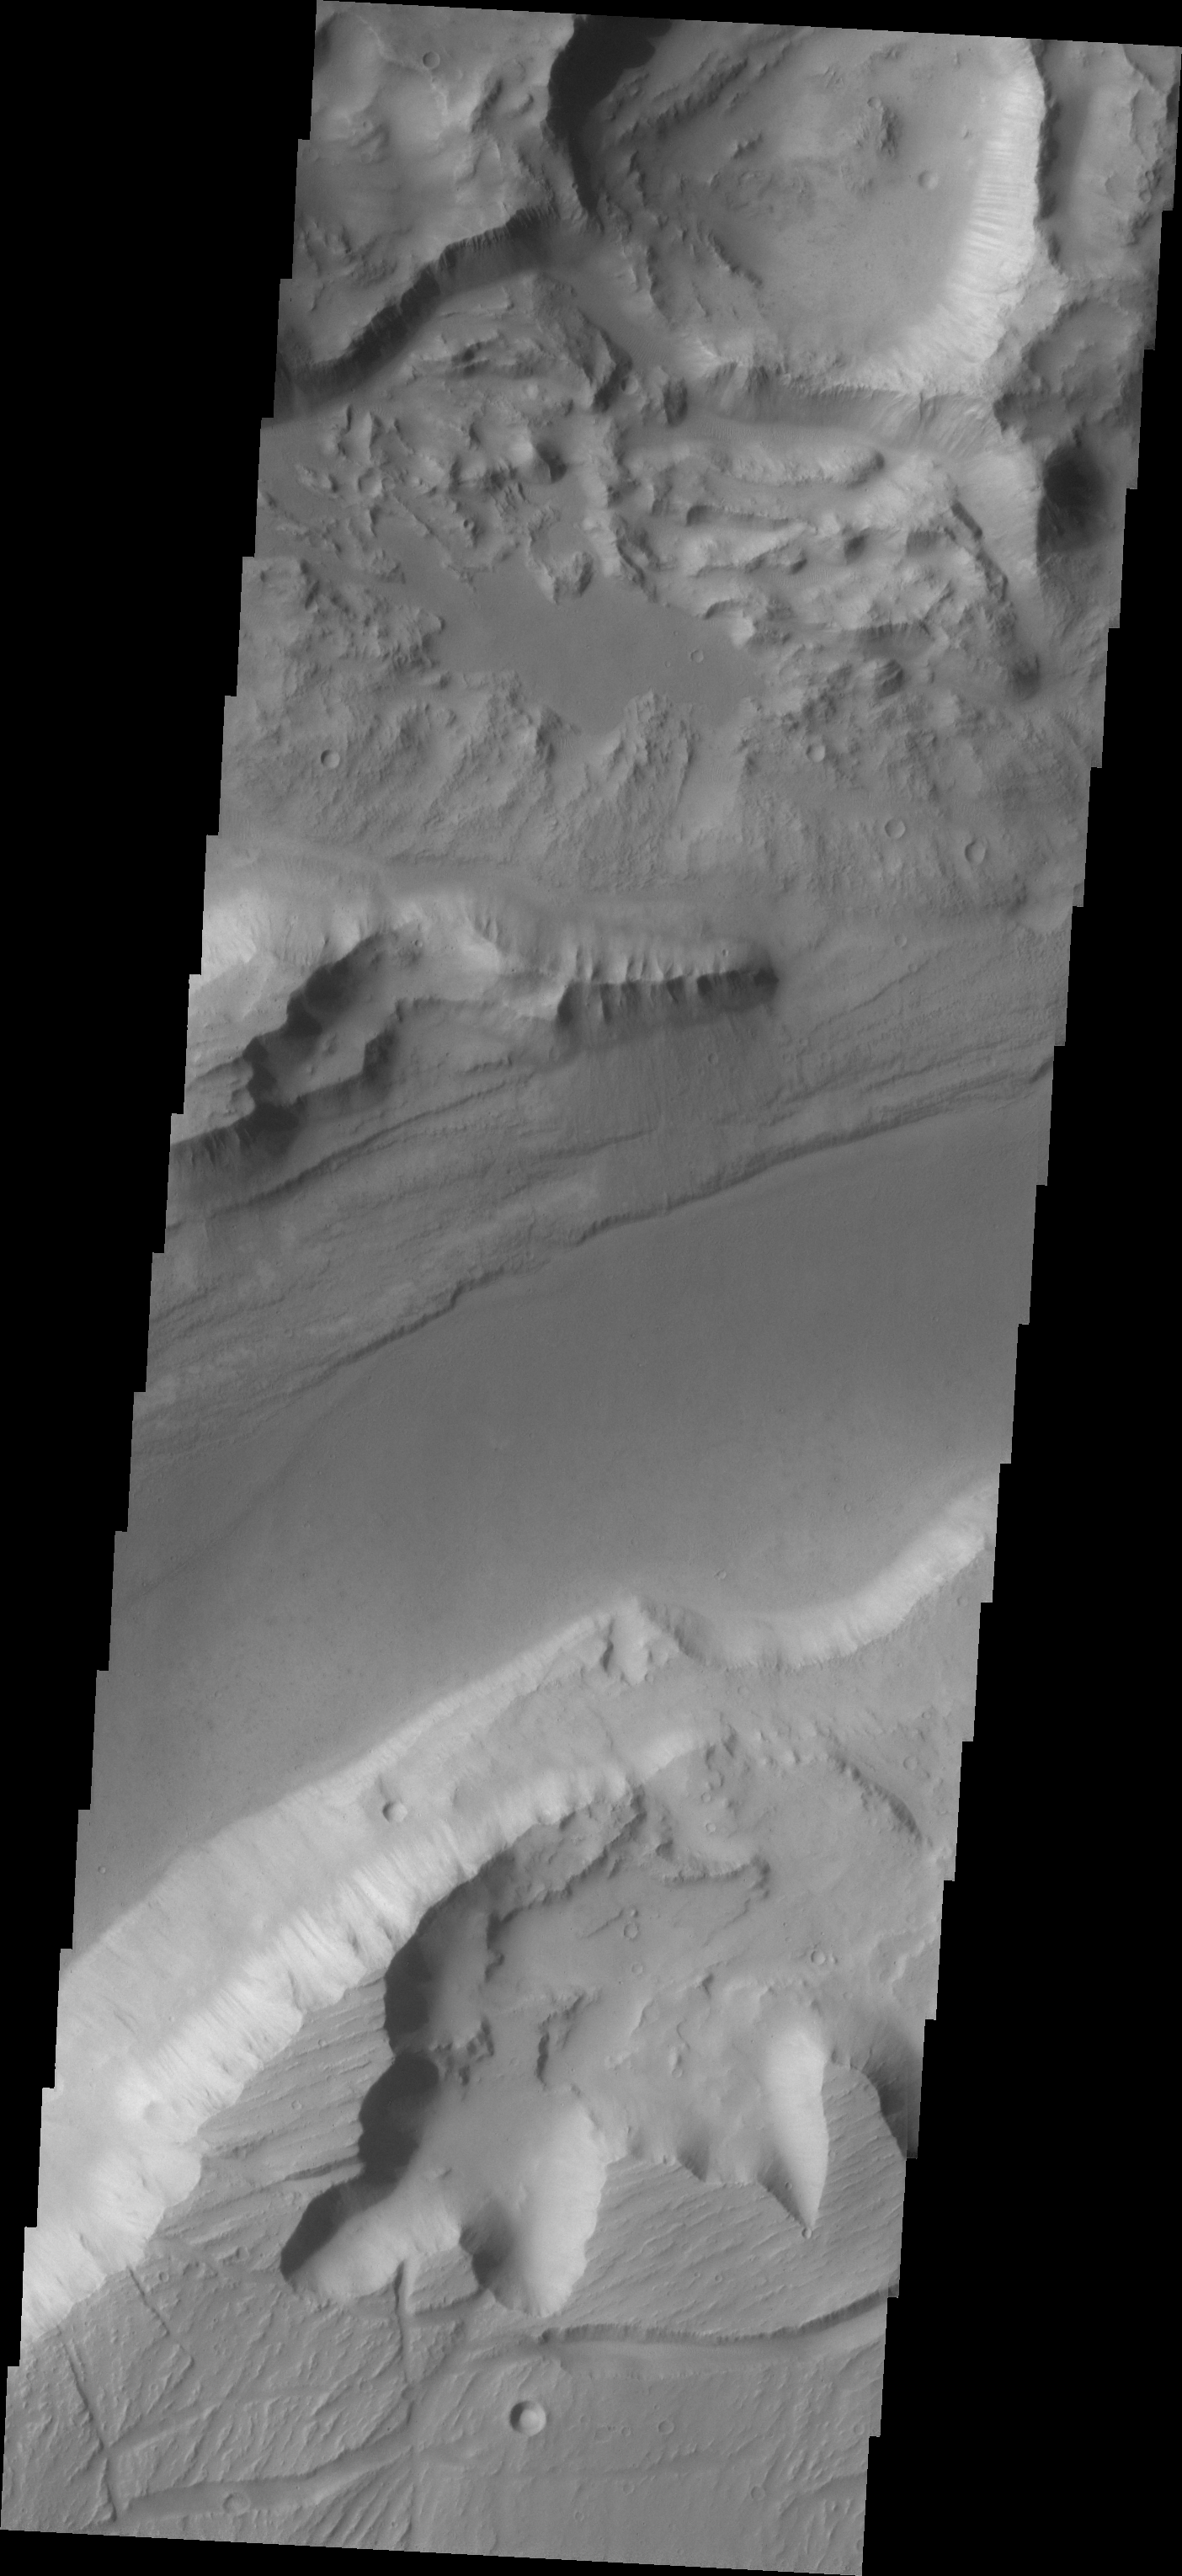

Southern Kasei Vallis

Kasei Vallis is our topic for the weeks of April 18 and 25. Originating on the margin of Lunae Planum, the Kasei Vallis complex contains two main channels that run east-west across Tempe Terra and empty into Chryse Planitia. During the week of April 18th we will concentrate on the northern branch of Kasei Vallis. The week of April 25 will be devoted to the southern branch.

The formation of Kasei Vallis is still being studied and several theories exist. It is thought that volcanic subsurfaceing heating in the Tharsis/Lunae Planum region resulted in a release of water, which carved the channels and produced the landforms seen within the channels. One theory is that this was a one-time catastropic event, another theory speculates that several flooding events occurred over a long time period. Others have proposed that some of the landforms (especially scour marks and teardrop shaped “islands”) are the result of glacial flow rather than liquid flow. Teardrop shaped islands are common in terrestrial rivers, where the water is eroding material in the channel. A glacial feature called a drumlin has the exact same shape, but is formed by deposition beneath continental glaciers.

This VIS image of the southern branch of Kasei Vallis shows a complex region, with surface scour, erosion and collapse of a crater rim (top of image), and banks with differnt topography.

Image information: VIS instrument. Latitude 22.1, Longitude 288.6 East (71.4 West). 19 meter/pixel resolution.

Note: this THEMIS visual image has not been radiometrically nor geometrically calibrated for this preliminary release. An empirical correction has been performed to remove instrumental effects. A linear shift has been applied in the cross-track and down-track direction to approximate spacecraft and planetary motion. Fully calibrated and geometrically projected images will be released through the Planetary Data System in accordance with Project policies at a later time.

NASA’s Jet Propulsion Laboratory manages the 2001 Mars Odyssey mission for NASA’s Office of Space Science, Washington, D.C. The Thermal Emission Imaging System (THEMIS) was developed by Arizona State University, Tempe, in collaboration with Raytheon Santa Barbara Remote Sensing. The THEMIS investigation is led by Dr. Philip Christensen at Arizona State University. Lockheed Martin Astronautics, Denver, is the prime contractor for the Odyssey project, and developed and built the orbiter. Mission operations are conducted jointly from Lockheed Martin and from JPL, a division of the California Institute of Technology in Pasadena.

Credit: NASA/JPL/Arizona State University